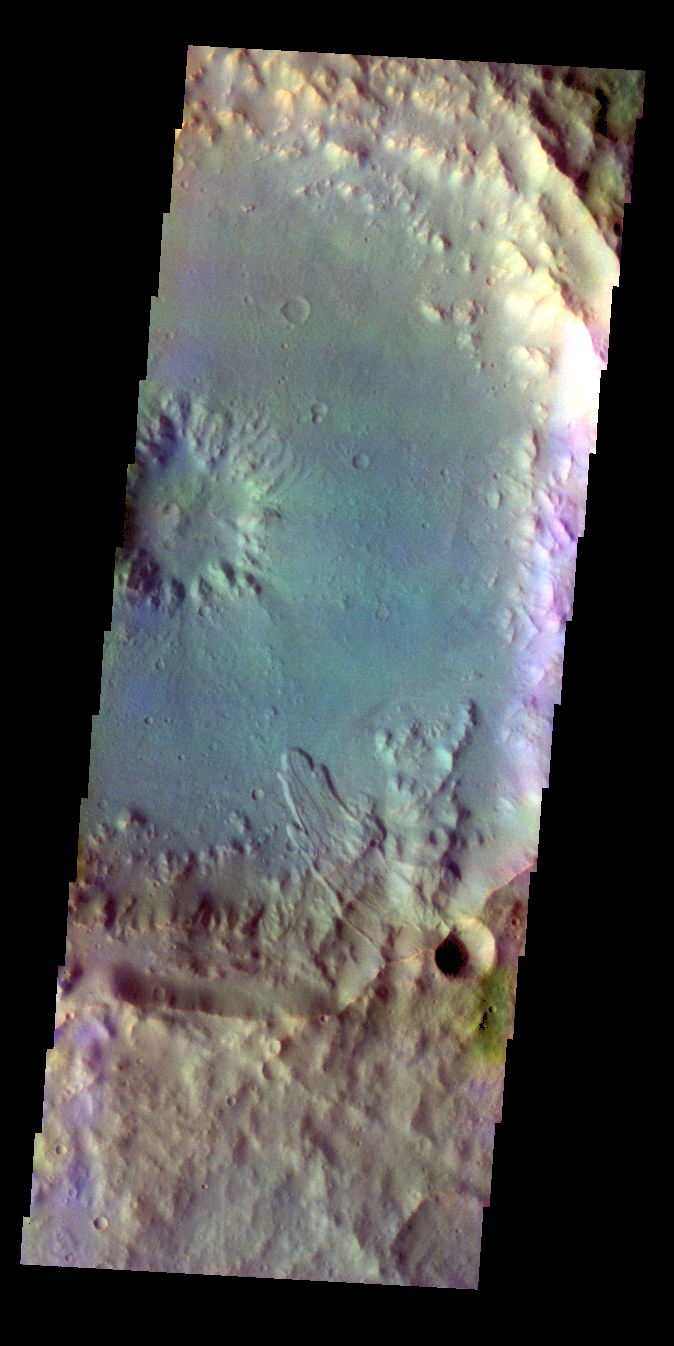

Crater – False Color

The THEMIS VIS camera contains 5 filters. The data from different filters can be combined in multiple ways to create a false color image. These false color images may reveal subtle variations of the surface not easily identified in a single band image. Today’s false color image shows part of an unnamed crater in Terra Cimmeria. Note the landslide deposit on the inner rim and floor of the crater.

Credit: NASA/JPL-Caltech/ASU